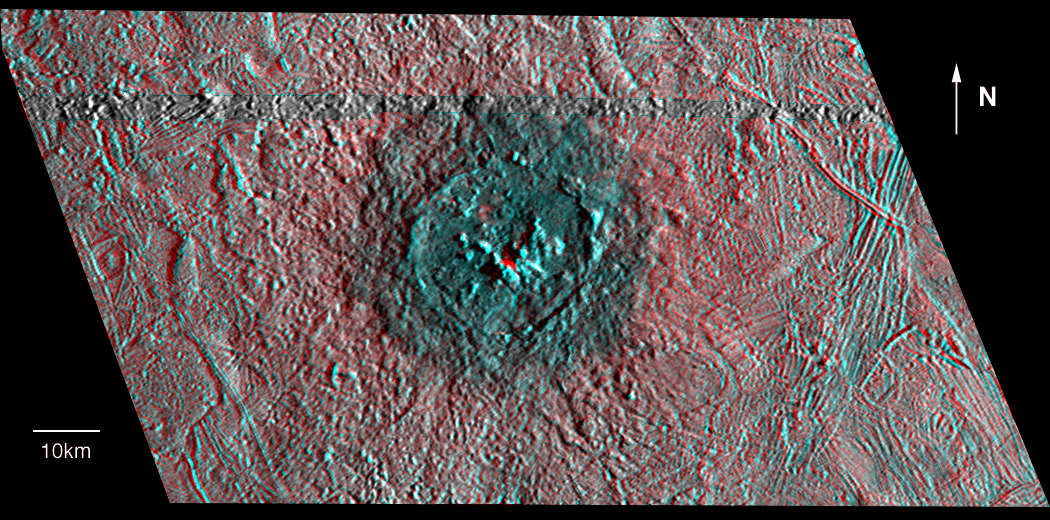

Red-Blue Three Dimensional View of Pwyll crater

This three dimensional effect is created by superimposing images of Jupiter’s moon, Europa, which were taken from two slightly different perspectives. When viewed through red (left eye) and blue (right eye) filters, the product, an anaglyph, shows variations in height of surface features.

The anaglyph shows Pwyll crater on Jupiter’s icy satellite Europa. The crater is about 26 kilometers (16 miles) across and has a central peak which rises approximately 600 meters (almost 2,000 feet) above the crater floor. The heavily degraded rim reaches a height of only 300 meters. A central peak that is higher than the crater rim is unusual among other craters in the Solar System. A continuous ejecta blanket around the impact structure rises above the surrounding landscape and is at about the same topographic level as the crater floor. The Pwyll impact appears to have occurred on a northwest to southeast (upper left to lower right) trending slope.

North is to the top of the picture. Pwyll is located at about 25 degrees south latitude and 271 degrees west longitude. The stereo perspective combines high resolution images obtained from two different camera positions. Such a three dimensional model is similar to the three dimensional scenes our brains construct from images seen by the left and right eyes. The picture is based on such a computer generated model using images taken by the Solid State Imaging (SSI) system on NASA’s Galileo spacecraft on two separate orbits. The grey band running completely across the image just north of Pwyllis where a gap in the data prevented three dimensional modelling. The images of Pwyll were taken from different viewing geometries on February 20, 1997 and December 16, 1997 at ranges of 13,200 kilometers (8,200 miles) and 13,500 kilometers (8,400 miles).

The Jet Propulsion Laboratory, Pasadena, CA manages the Galileo mission for NASA’s Office of Space Science, Washington, DC.

This image and other images and data received from Galileo are posted on the World Wide Web, on the Galileo mission home page at URLhttp://solarsystem.nasa.gov/galileo/.

Credit: NASA/JPL/DLR